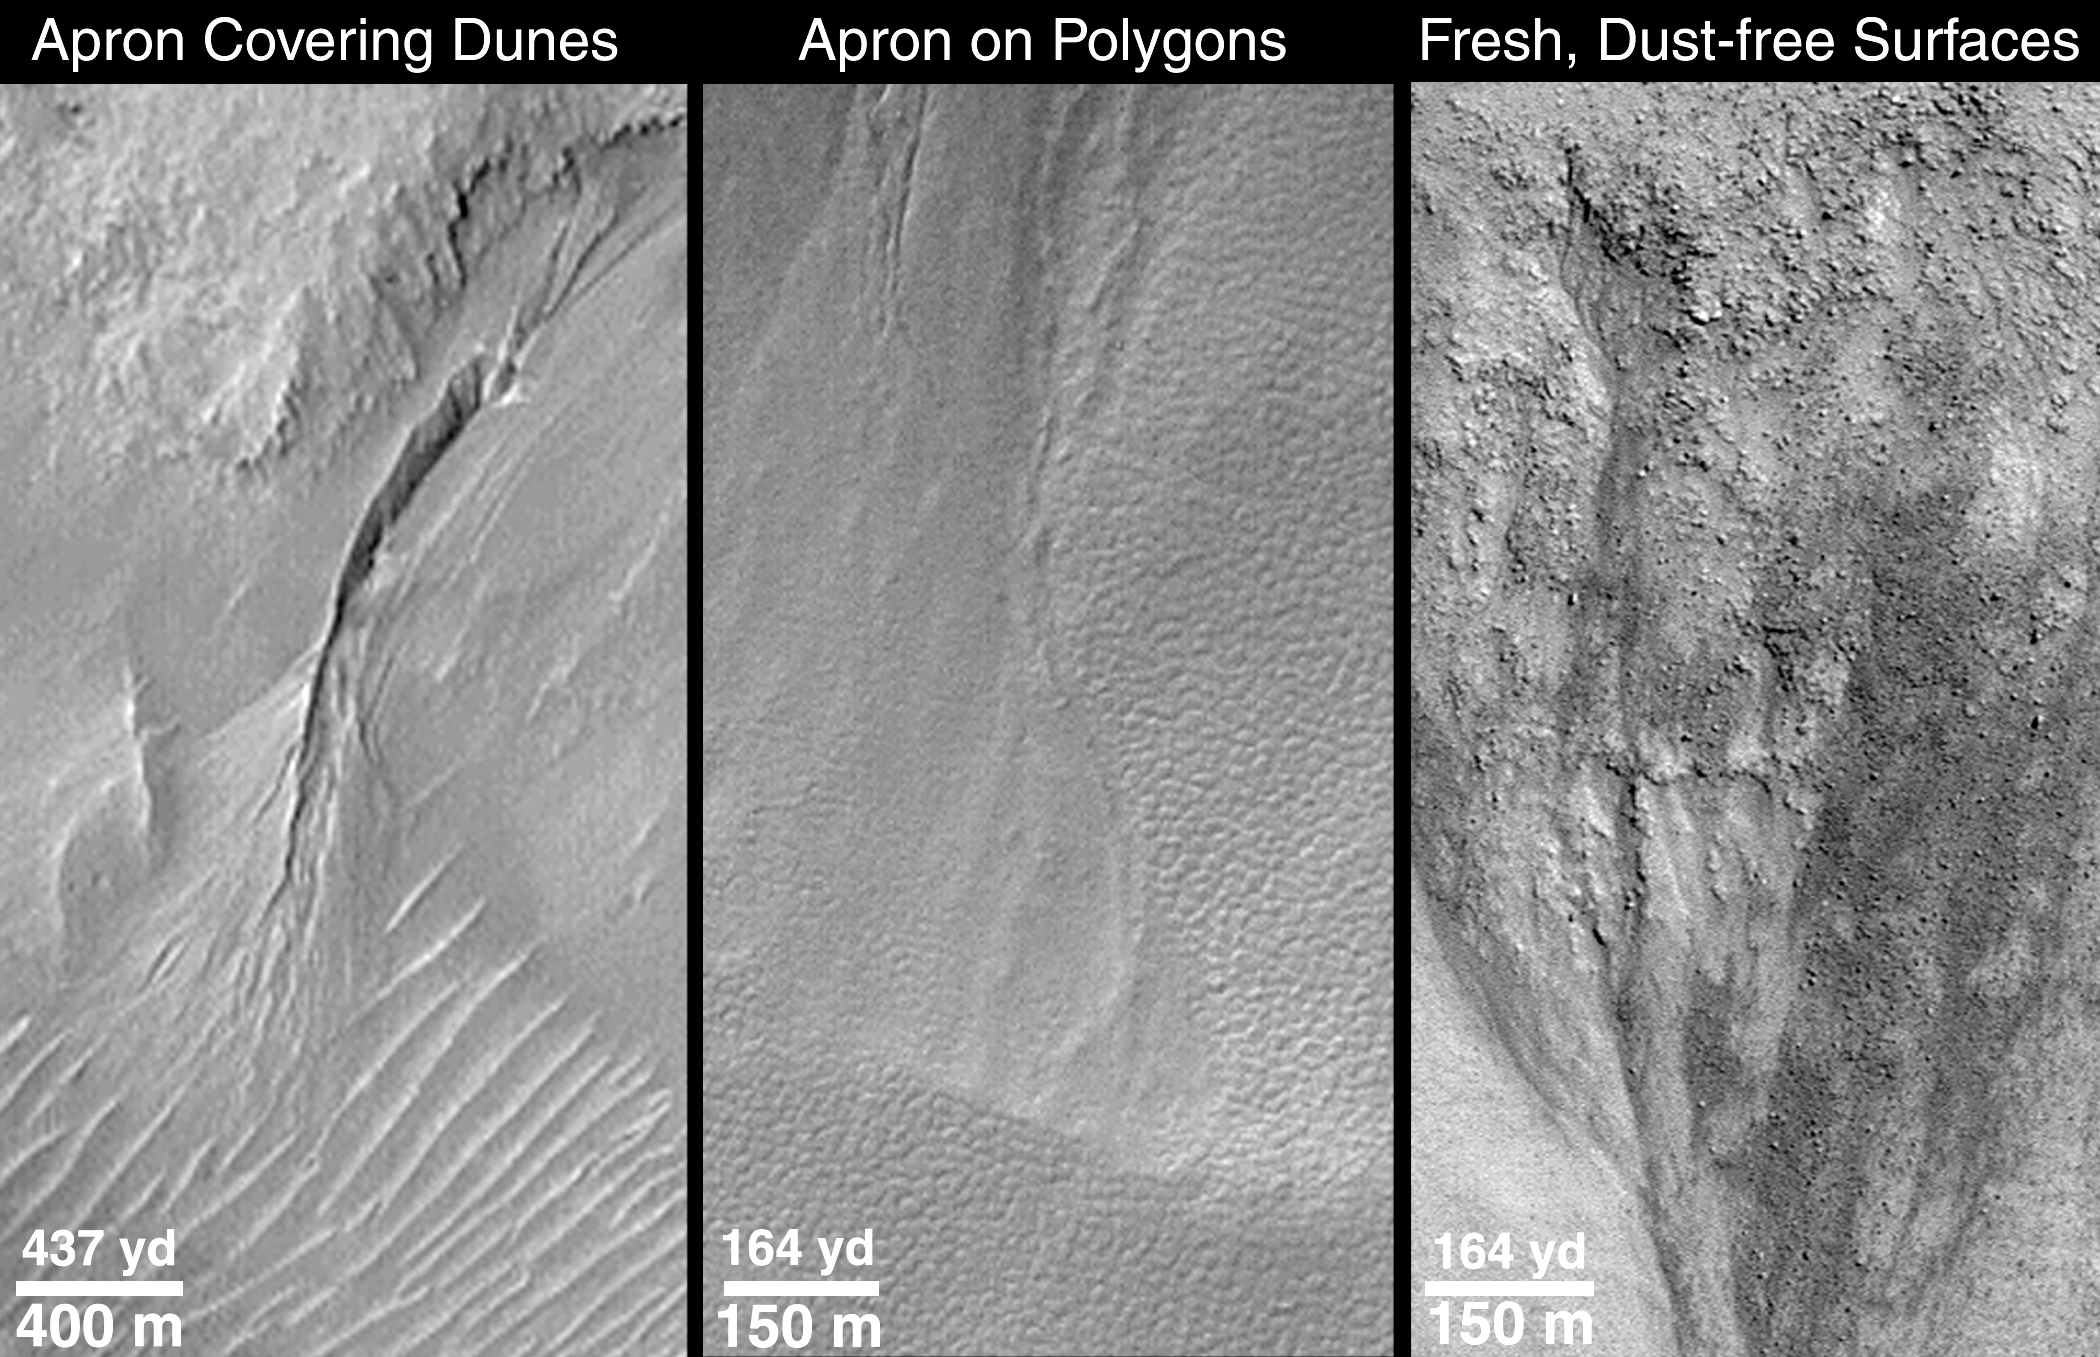

Evidence for Recent Liquid Water on Mars: Clues Regarding the Relative Youth of Martian Gullies

How recent is “recent”? The small martian gullies discovered in Mars Global Surveyor (MGS) Mars Orbiter Camera (MOC) pictures of certain craters, troughs, and valleys between latitudes 30° and 70° appear to be geologically young. This means that, on the scale of a planet that is 4.5billion years old, the gullies may be only a few million, or less, years old. The youth of these gullies relative to the history of Mars is indicated by the lack of impact craters–formed by meteors–on the alcoves, channels, or aprons of these features. However, other evidence suggests that the gullies may, in many cases, be much younger than a few million years–in fact, some might be actively seeping water in modern times.

The first picture, “Apron Covering Dunes,” shows a deep, prominent martian gully in a south-facing wall in Nirgal Vallis near 29.4°S, 39.1°W. Sunlight illuminates the scene from the upper left. At the bottom of the picture is a series of evenly-spaced, almost parallel ridges. These ridges are dunes created by windblown sand. The apron–the fanlike deposit at the lower end of the deep channel–at this location is seen covering some of the dunes. The sand dunes are thus older than the apron of debris that came from the channel. The dune field has no small meteor impact craters on it, so it, like the gully landforms, is geologically young–yet older than the apron. If the dunes are active in the modern environment–which is uncertain despite the apparent youth of the dunes–then the apron would have had to form within the past few centuries or less. This picture was taken in September 1999.

The second picture, “Apron on Polygons,” shows aprons deposited at the base of the south-facing slope in an impact crater at 54.8°S, 342.5°W, in Noachis Terra. The slope and plains surrounding the apron materials have a bumpy pattern of evenly-spaced polygons. Polygonal patterns like this are common in the middle and high latitude regions of Mars, and, like their counterparts in the Arctic and Antarctic regions of Earth, probably form by stresses induced by seasonal and daily freezing and warming cycles of ice in the ground. Such polygons, where found on Earth, are usually only several to tens of thousands of years old, at most. The fact than an apron of debris covers such polygons, and no new polygons have formed on top of the apron, all suggest that the apron–and therefore the gully involved in slope erosion at this location–may be no more than a few tens of thousands of years old, and could be much, much younger. The aprons shown here are from the same July 1999 picture as shown in an accompanying release, “Basic Features of Martian Gullies;” the picture is illuminated from the upper left.

The third picture, “Fresh, Dust-free Surfaces,” shows a January 2000 view of small, dark channels eroded into one of the gully alcoves found in the “Aerobraking Crater” located at 65°S, 15°W. Two aspects of this picture indicate that two of the processes that contribute to martian gully formation–liquid water seepage and downslope movement of dry, as well as wet, debris–have probably occurred in the near-recent past. In this case, near-recent could mean “within a few days of when the picture was taken” to “within a few years of when the picture was taken.” One aspect is the sharp contrast between dark-toned and light-toned surfaces. On Mars, fine, bright dust can settle out of the atmosphere and eventually coat surfaces so that the contrast between dark and light terrains is hidden from view. There was an experiment on the Sojourner Rover in 1997, for example, that found dust to be settling out of the atmosphere almost all of the time during Mars Pathfinder’s 83-day mission. If dust were settling on the alcoves and small channels shown here, they would not appear to be so dark relative to the surrounding, bright, dust-covered terrain. The other attribute of the picture that suggests relative youth is the preponderance of boulders and their sharp, crisp relief which indicates that they have not yet broken into finer debris, nor have they been covered up and mantled by sand or dust. Sunlight illuminates the scene from the upper right.

Credit: NASA/JPL/MSSS